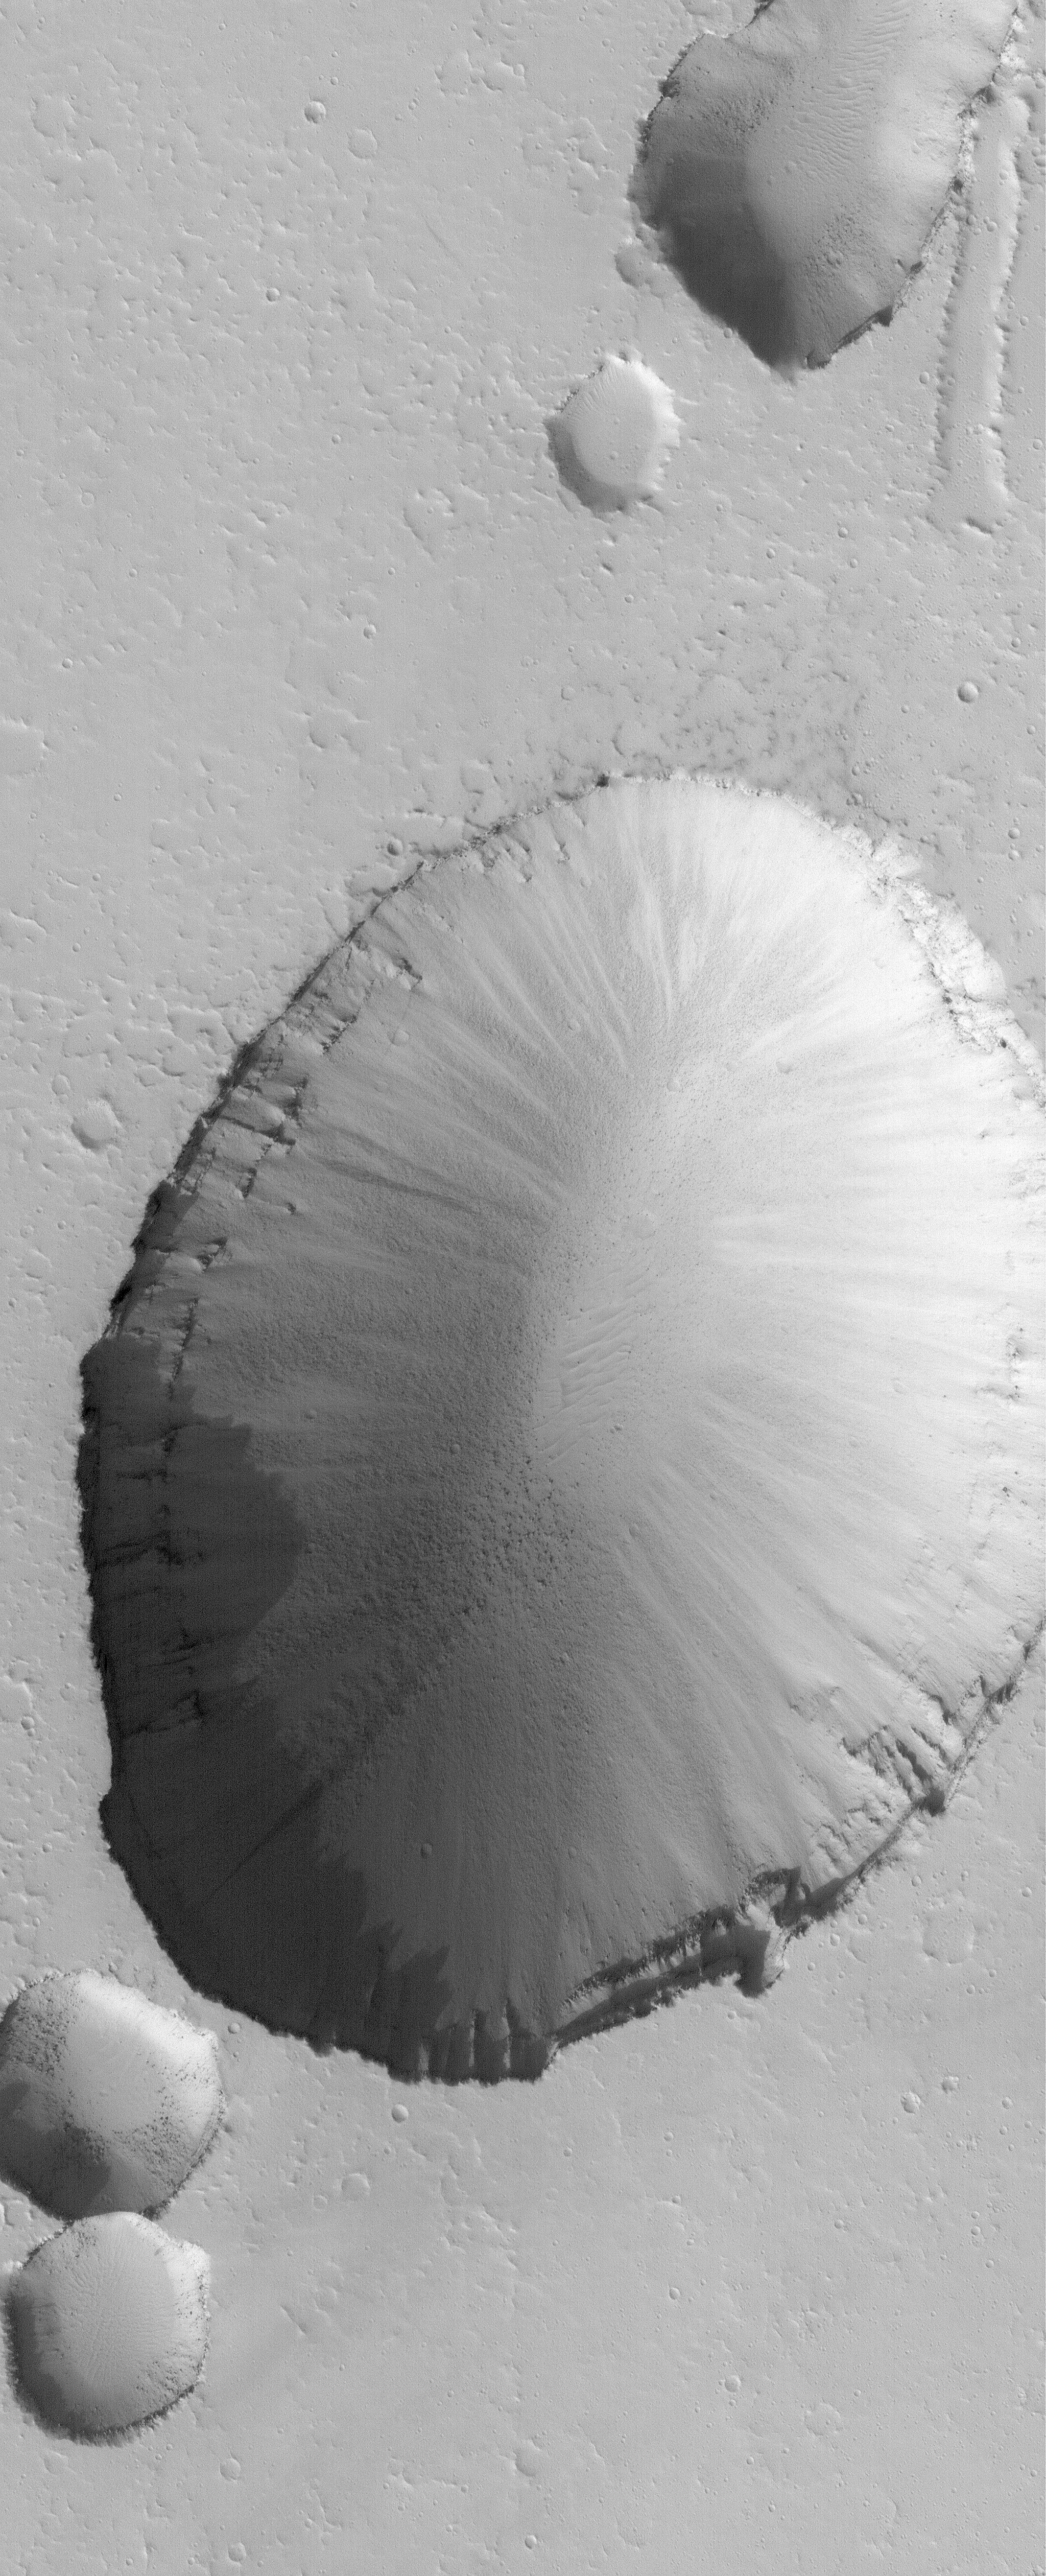

Collapse Pit

29 September 2005
This Mars Global Surveyor (MGS) Mars Orbiter Camera (MOC) image shows a 1.5 meters (5 feet) per pixel view of a large collapse pit (and portions of several smaller pits) in the Tractus Fossae portion of the Tharsis region of Mars. Such collapses usually occur along faults formed by expansion and pulling apart of the planet’s upper crust.

Location near: 22.5°N, 101.4°W
Image width: width: ~3 km (~1.9 mi)
Illumination from: lower left
Season: Northern Autumn

Credit: NASA/JPL/Malin Space Science Systems